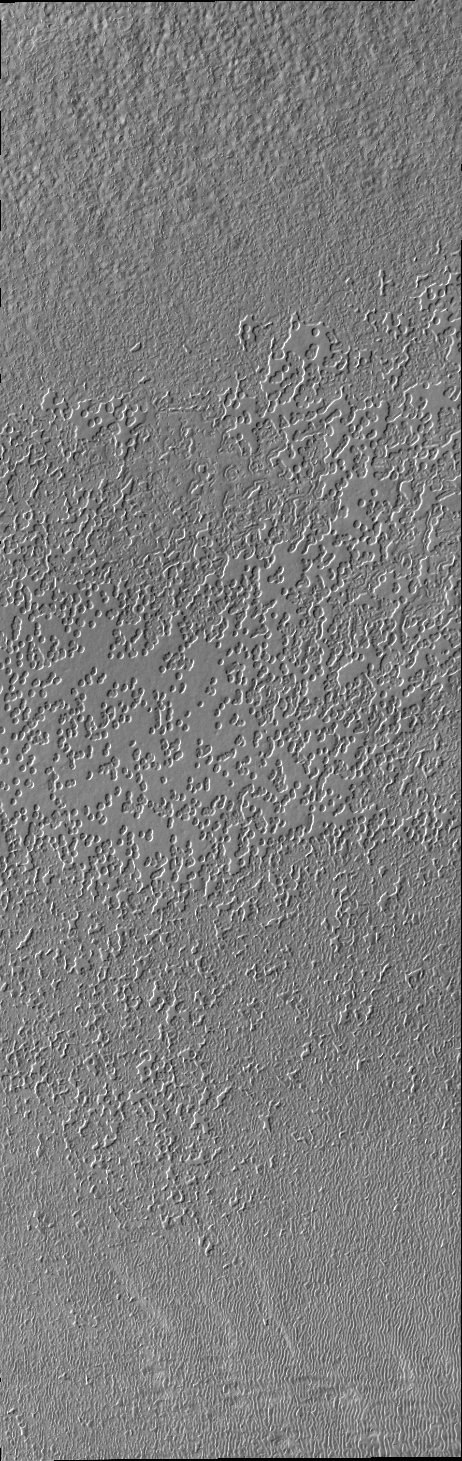

South Polar Surface

The South Pole is receiving sun every day now as spring progresses. The surface texture visible in this image was created by the effect of solar warming on the ice.

Credit: NASA/JPL/ASU